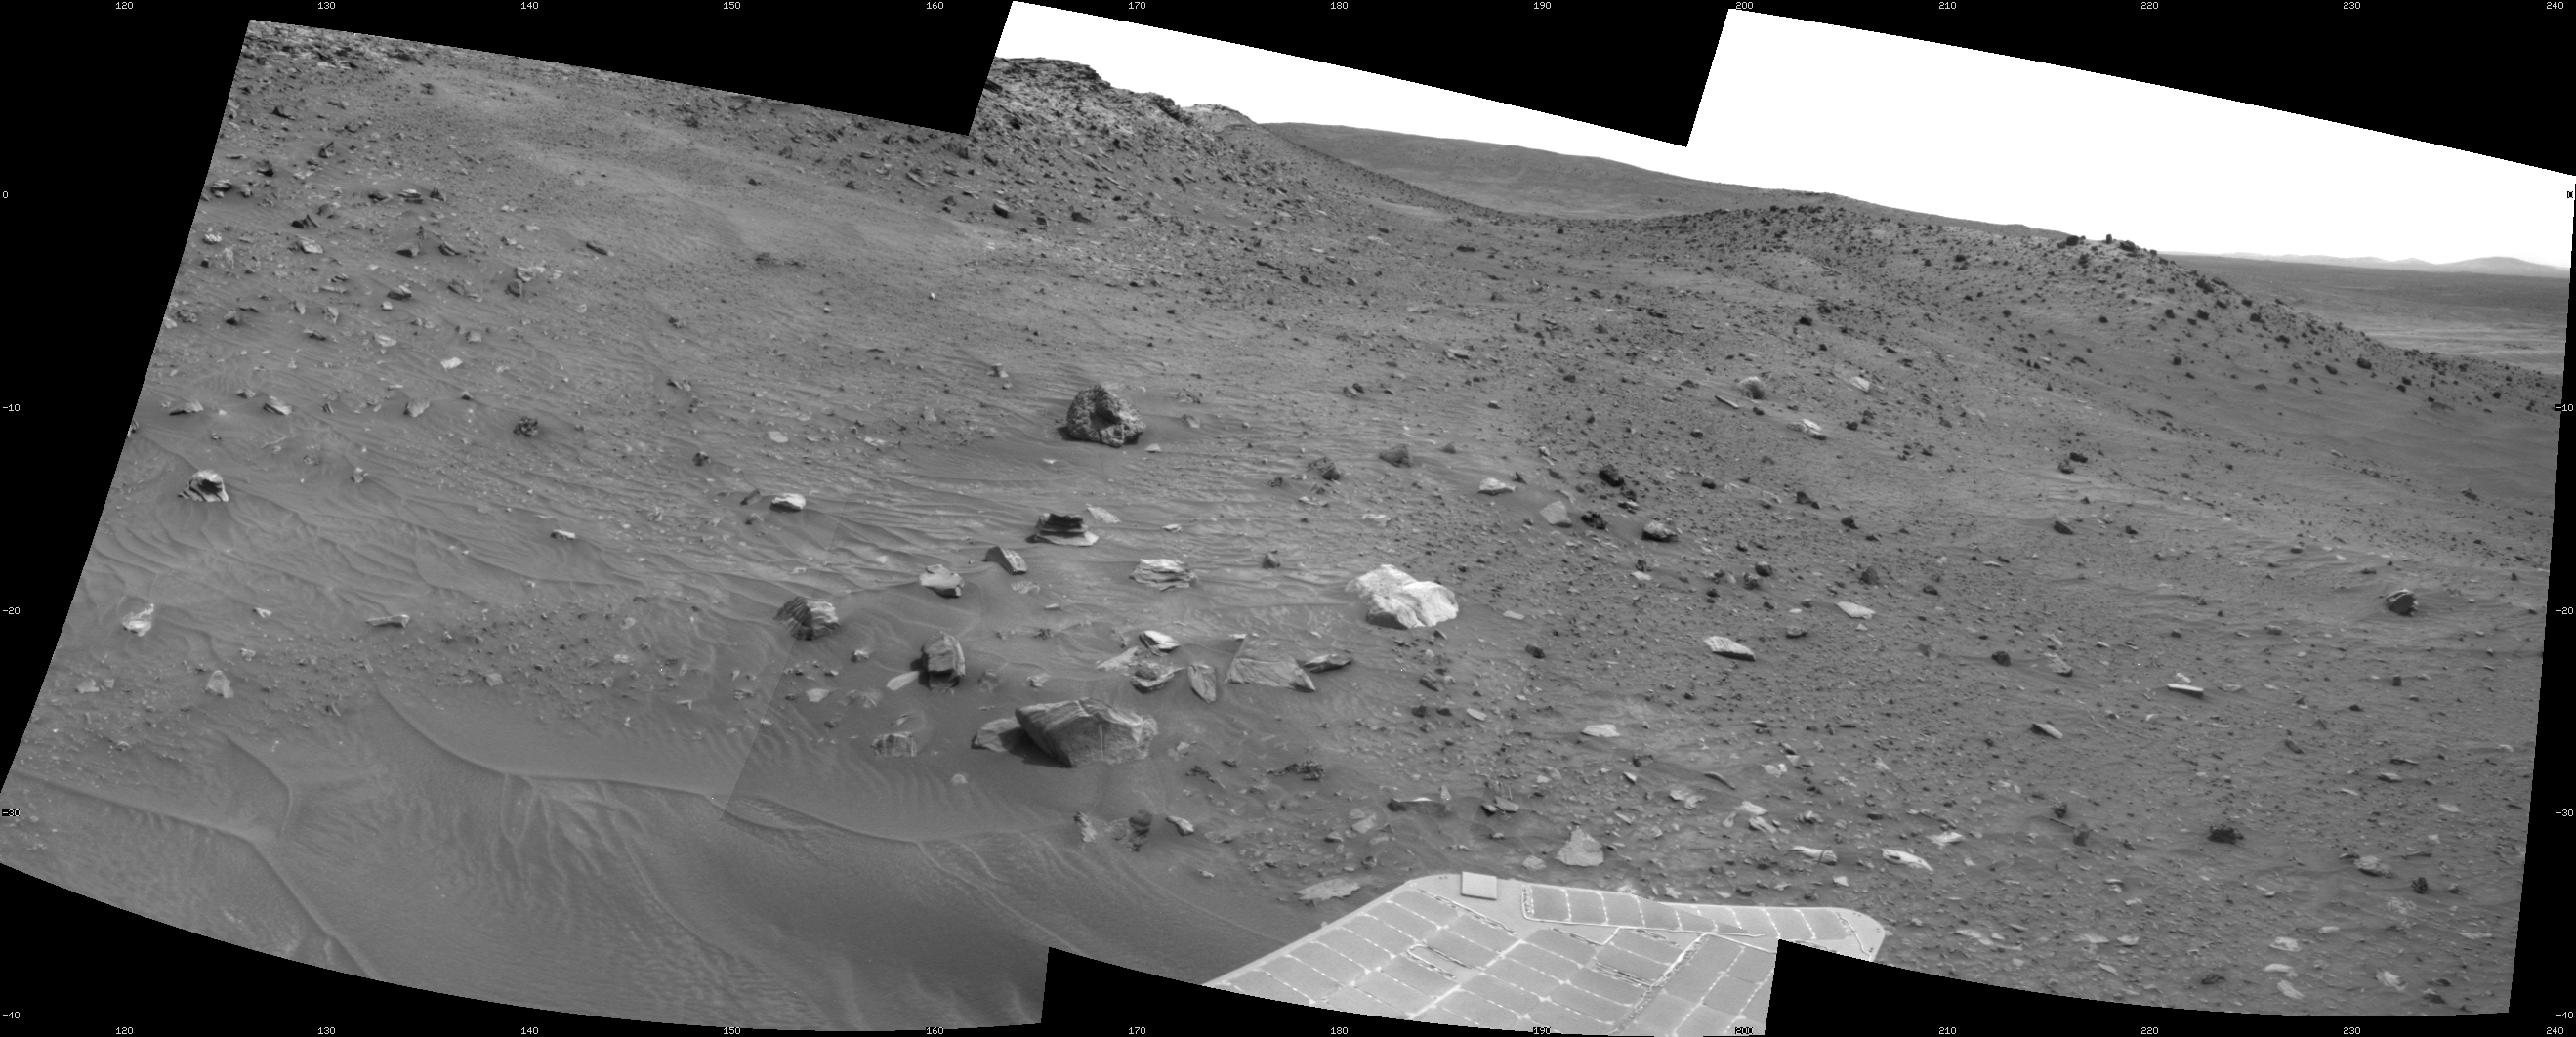

Spirit’s Look Ahead After Sol 1866 Drive

This scene combines three frames taken by the navigation camera on NASA’s Mars Exploration Rover Spirit during the 1,866th Martian day, or sol, of Spirit’s mission on Mars (April 3, 2009). It spans 120 degrees, with south at the center.

Spirit had driven 3 meters (10 feet) southward earlier in the day. The foreground of this view includes terrain that the rover covered in its next drive, when it progressed 17.5 meters (57 feet) farther southward on Sol 1868 (April 5, 2009).

In the middle distance, the western edge of the low plateau called “Home Plate” is on the left and a ridge called “Tsiolkovsky” is on the right, with the rover’s planned route between the two. By Sol 1899 (May 6, 2009) Spirit became embedded at a site dubbed “Troy,” about as far south as the northern end of Tsiolkovsky.

This view is presented as a cylindrical projection with geometric seam correction.

Credit: NASA/JPL-Caltech